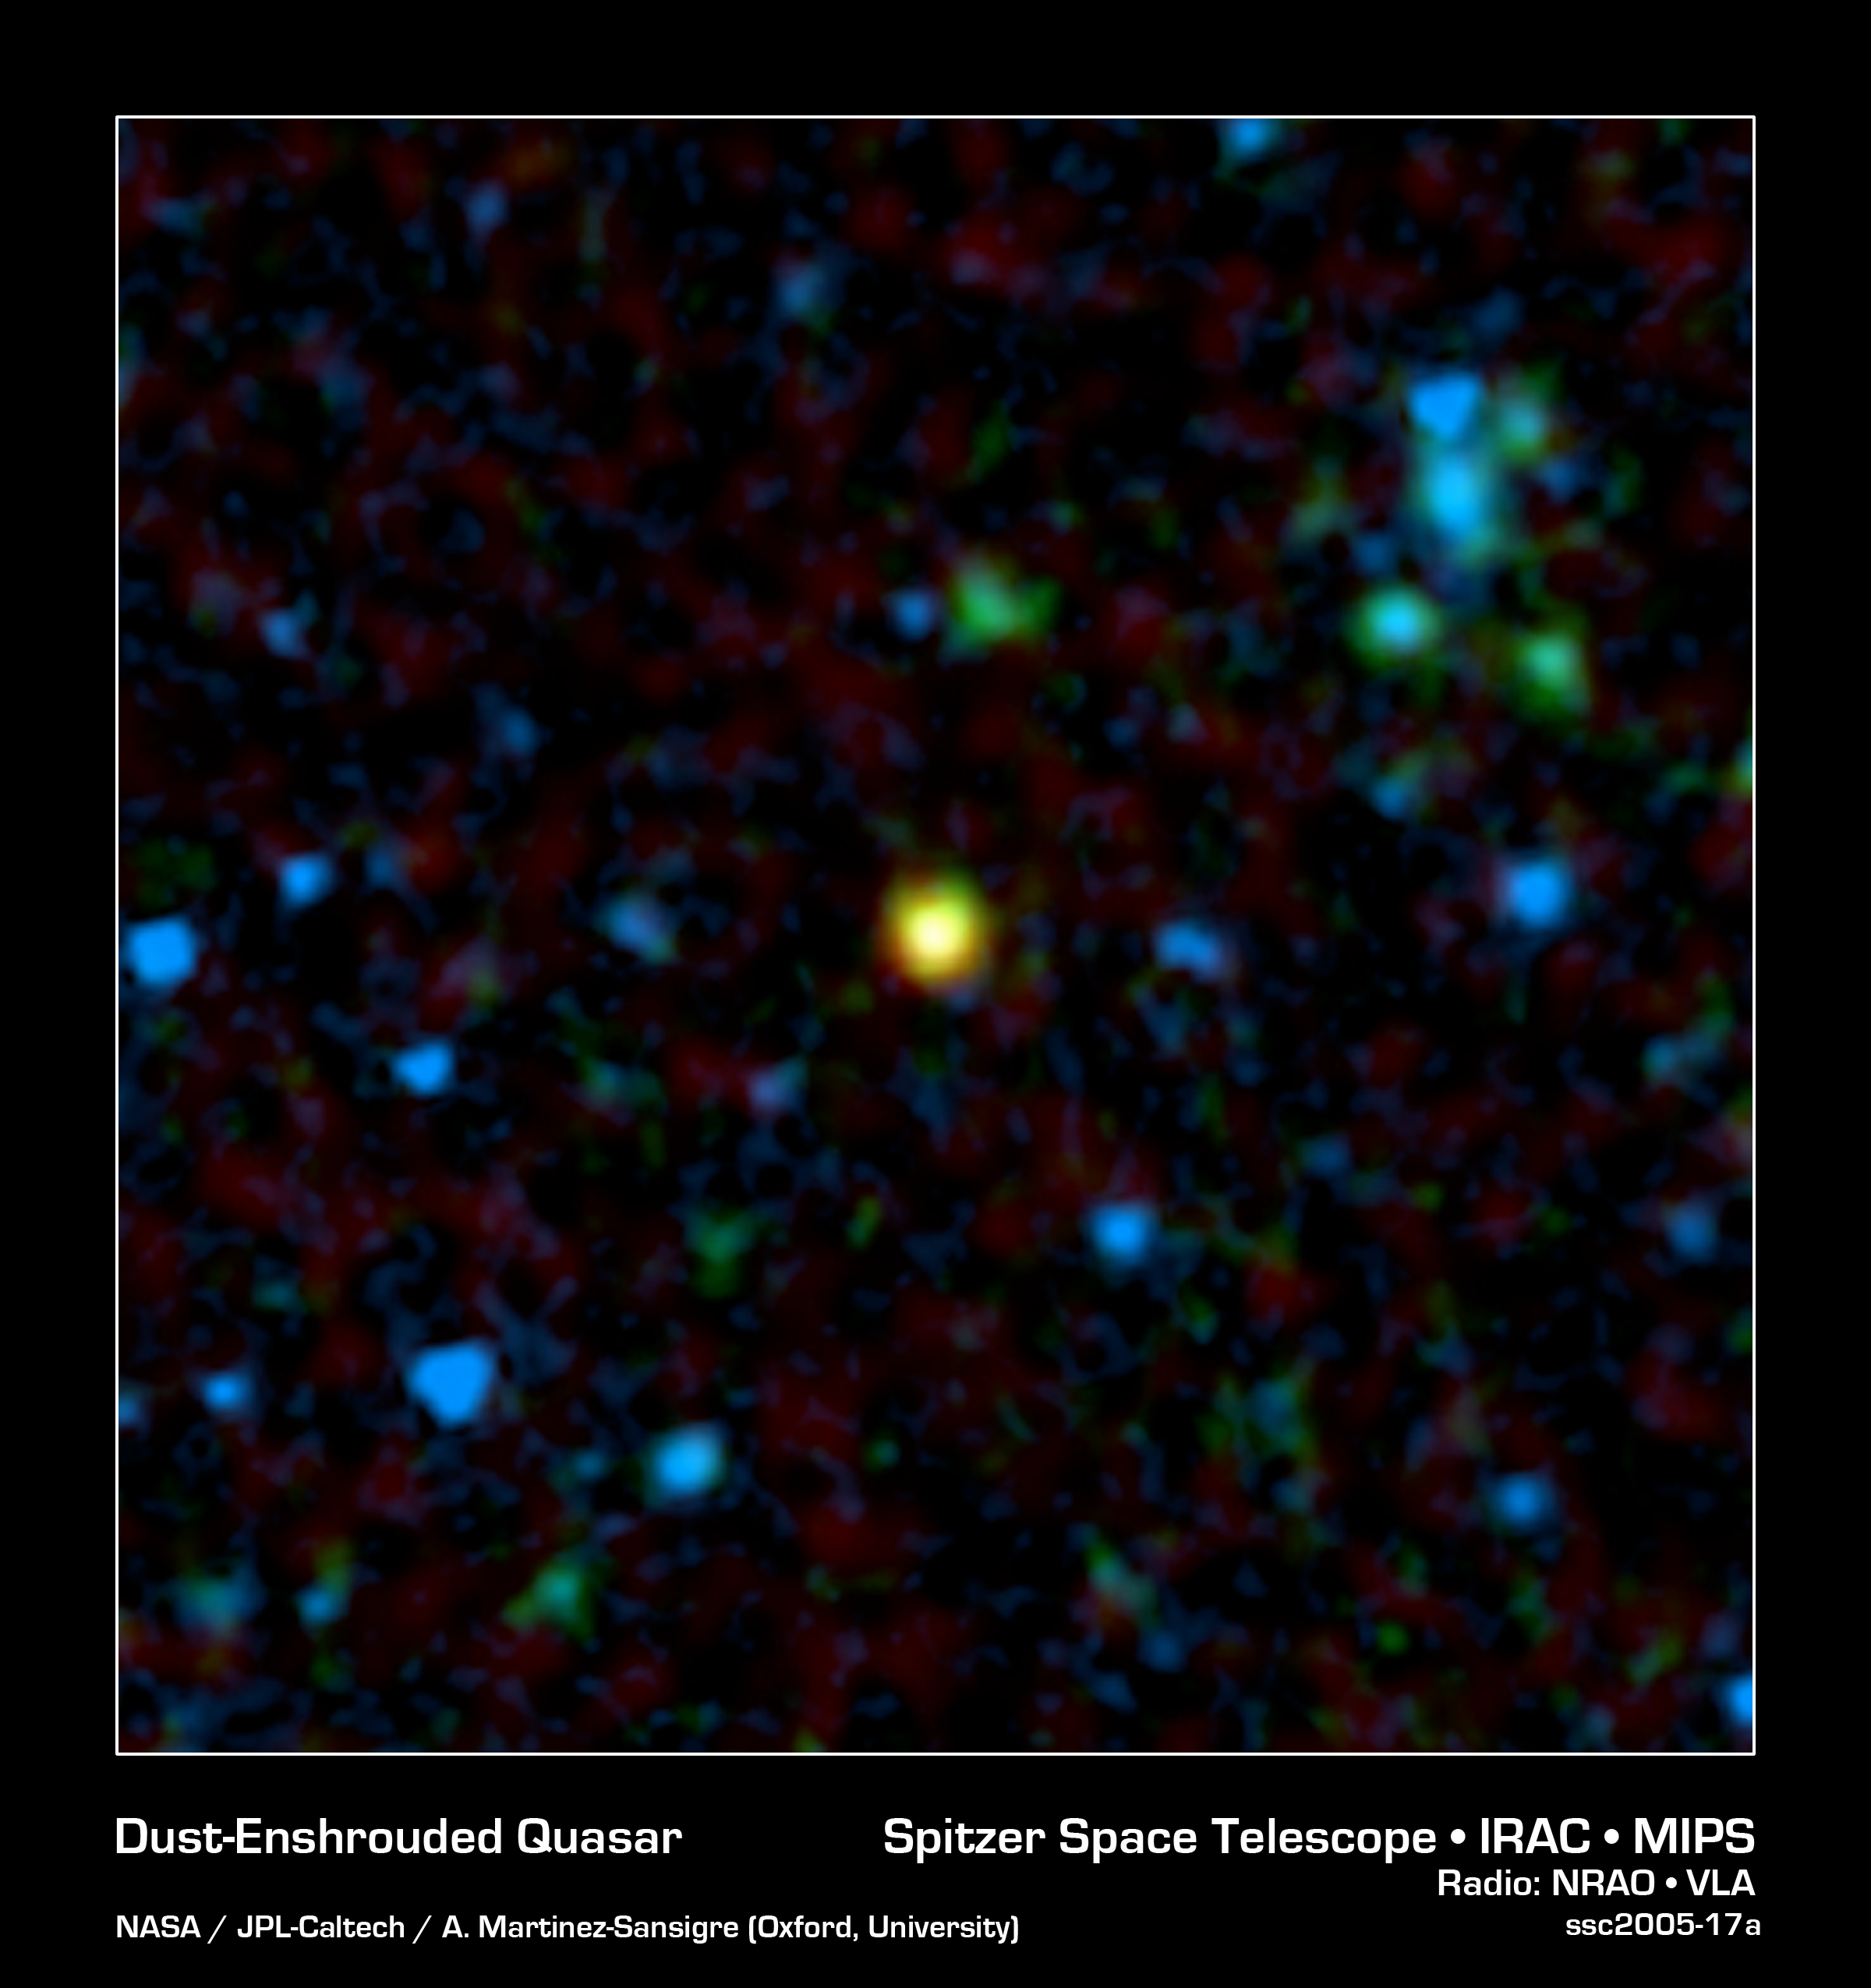

Gorilla Black Hole in the Mist

This false-color image from NASA's Spitzer Space Telescope shows a distant galaxy (yellow) that houses a quasar, a super-massive black hole circled by a ring, or torus, of gas and dust. Spitzer's infrared eyes cut through the dust to find this hidden object, which appears to be a member of the long-sought population of missing quasars. The green and blue splotches are galaxies that do not hold quasars.

Astronomers had predicted that most quasars are blocked from our view by their tori, or by surrounding dust-drenched galaxies, making them difficult to find. Because infrared light can travel through gas and dust, Spitzer was able to detect enough of these objects to show that there is most likely a large population of obscured quasars.

In addition to the quasar-bearing galaxy shown here, Spitzer discovered 20 others in a small patch of sky. Astronomers identified the quasars with the help of radio data from the National Radio Astronomy Observatory's Very Large Array radio telescope in New Mexico. While normal galaxies do not produce strong radio waves, many galaxies with quasars appear bright when viewed with radio telescopes.

In this image, infrared data from Spitzer is colored both blue (3.6 microns) and green (24 microns), and radio data from the Very Large Array telescope is colored red. The quasar-bearing galaxy stands out in yellow because it emits both infrared and radio light.

Of the 21 quasars uncovered by Spitzer, astronomers believe that 10 are hidden by their dusty tori, while the rest are altogether buried in dusty galaxies. The quasar inside the galaxy pictured here is of the type that is obscured by its torus.

Credit: NASA/JPL-Caltech/A. Martinez-Sansigre (Oxford University)